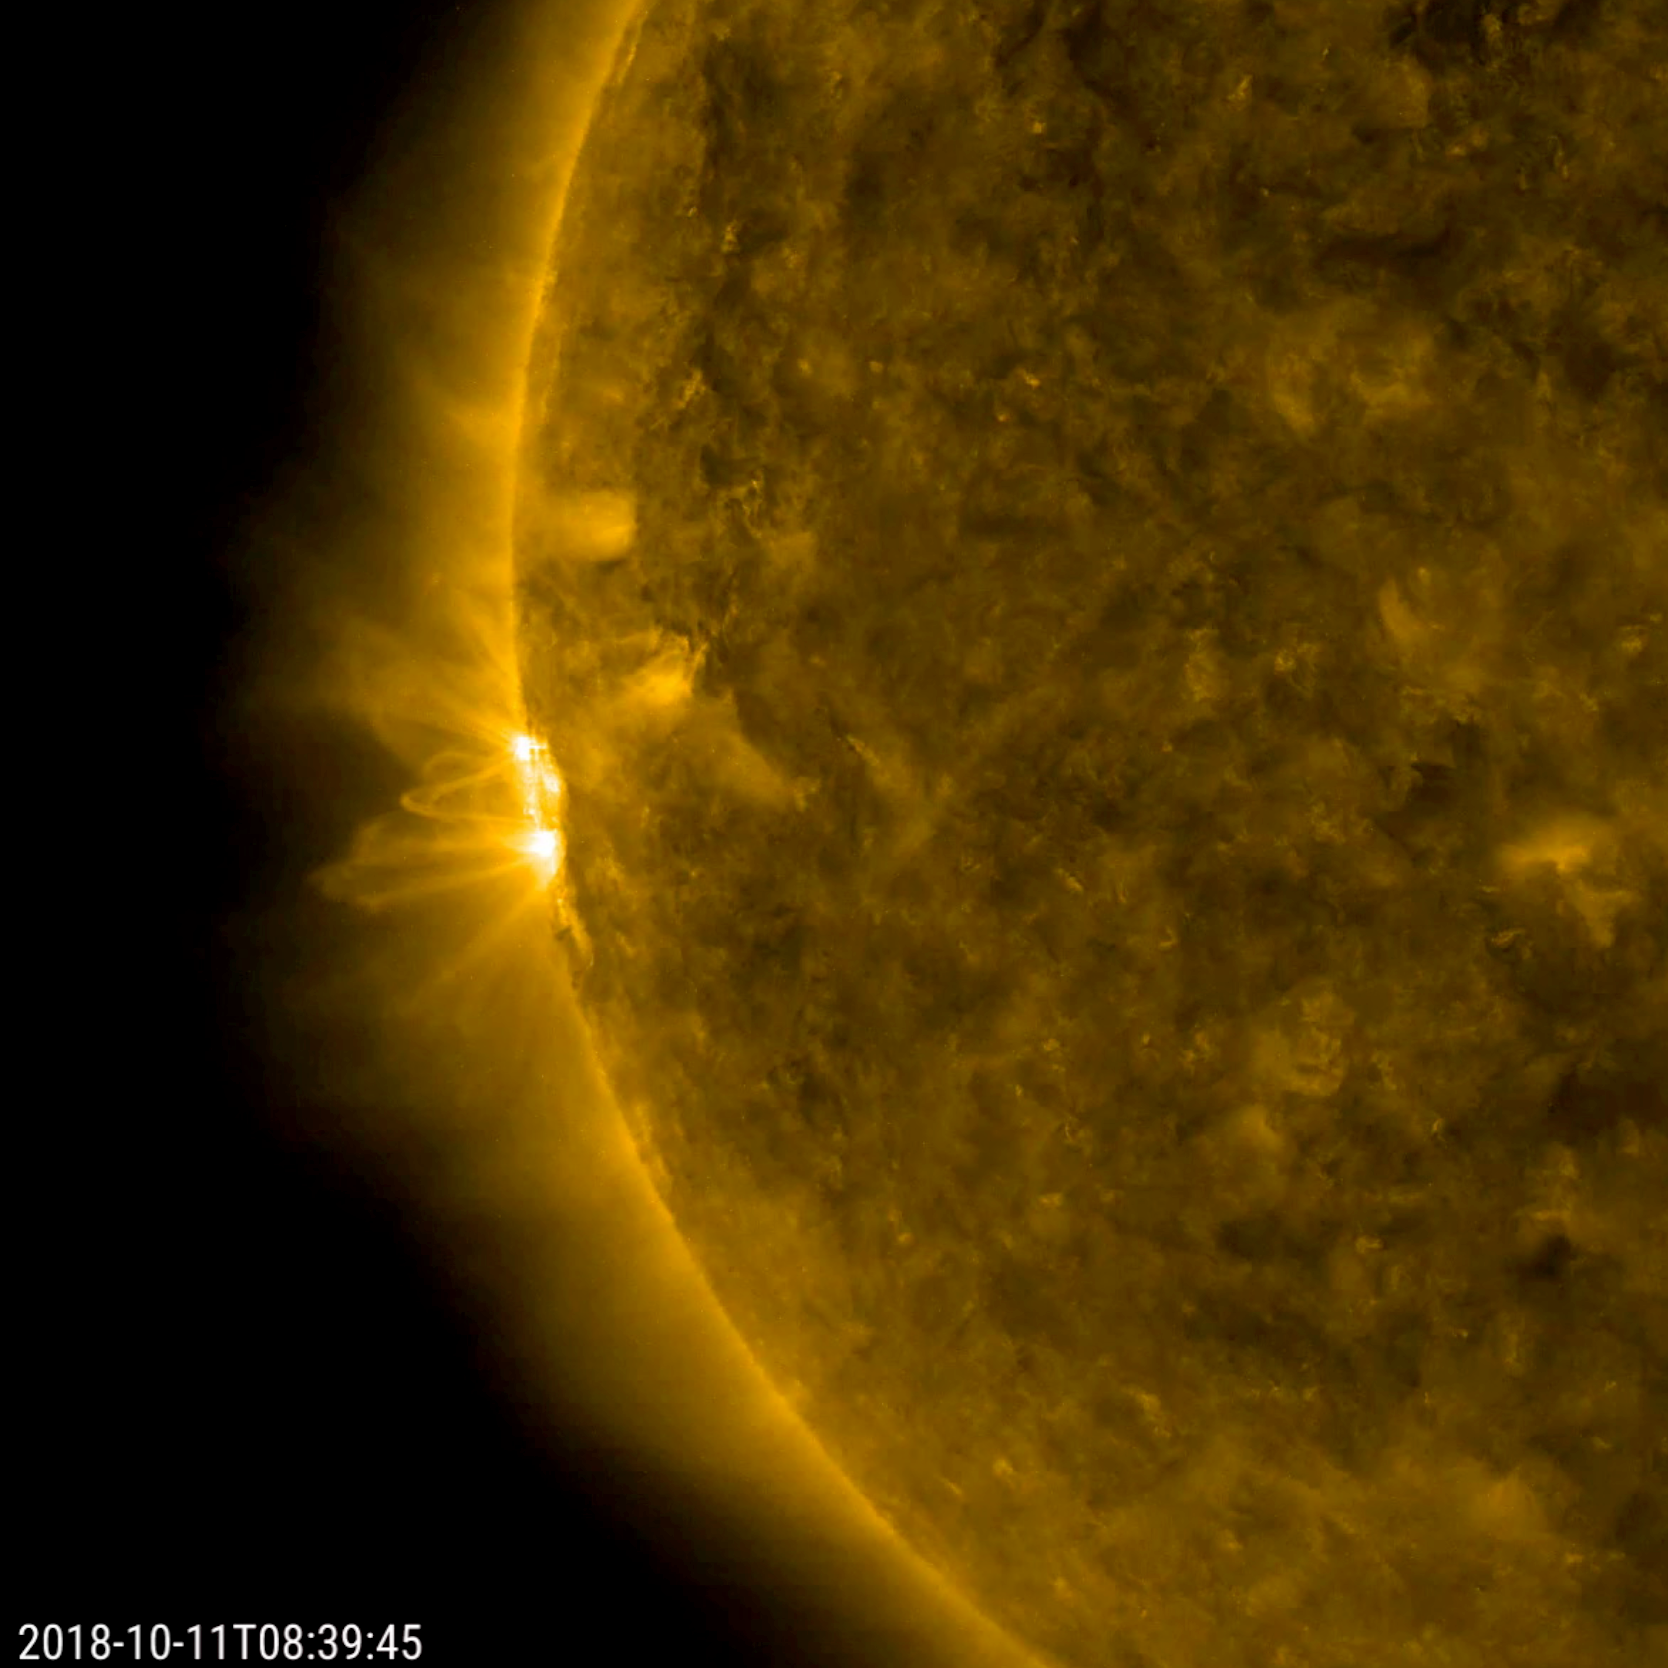

Sole Active Region in Profile

The Sun’s rotation brought a new active region into view, revealing the dynamic arches and twisting streams of its magnetic field (Oct. 10-11, 2018). A new active region is becoming more of a rare sight, as the Sun is currently approaching solar minimum — the point of the 11-year solar cycle when activity is most reduced. The video clip, showing images taken in a wavelength of extreme ultraviolet light covers 33 hours and consists of over 500 frames (i.e., one frame selected every 4 minutes).

Movies
PIA18139_AR_profile171_big.mp4
PIA18139_AR_profile171_sm.mp4

SDO is managed by NASA’s Goddard Space Flight Center, Greenbelt, Maryland, for NASA’s Science Mission Directorate, Washington. Its Atmosphere Imaging Assembly was built by the Lockheed Martin Solar Astrophysics Laboratory (LMSAL), Palo Alto, California.

Credit: NASA/GSFC/Solar Dynamics Observatory